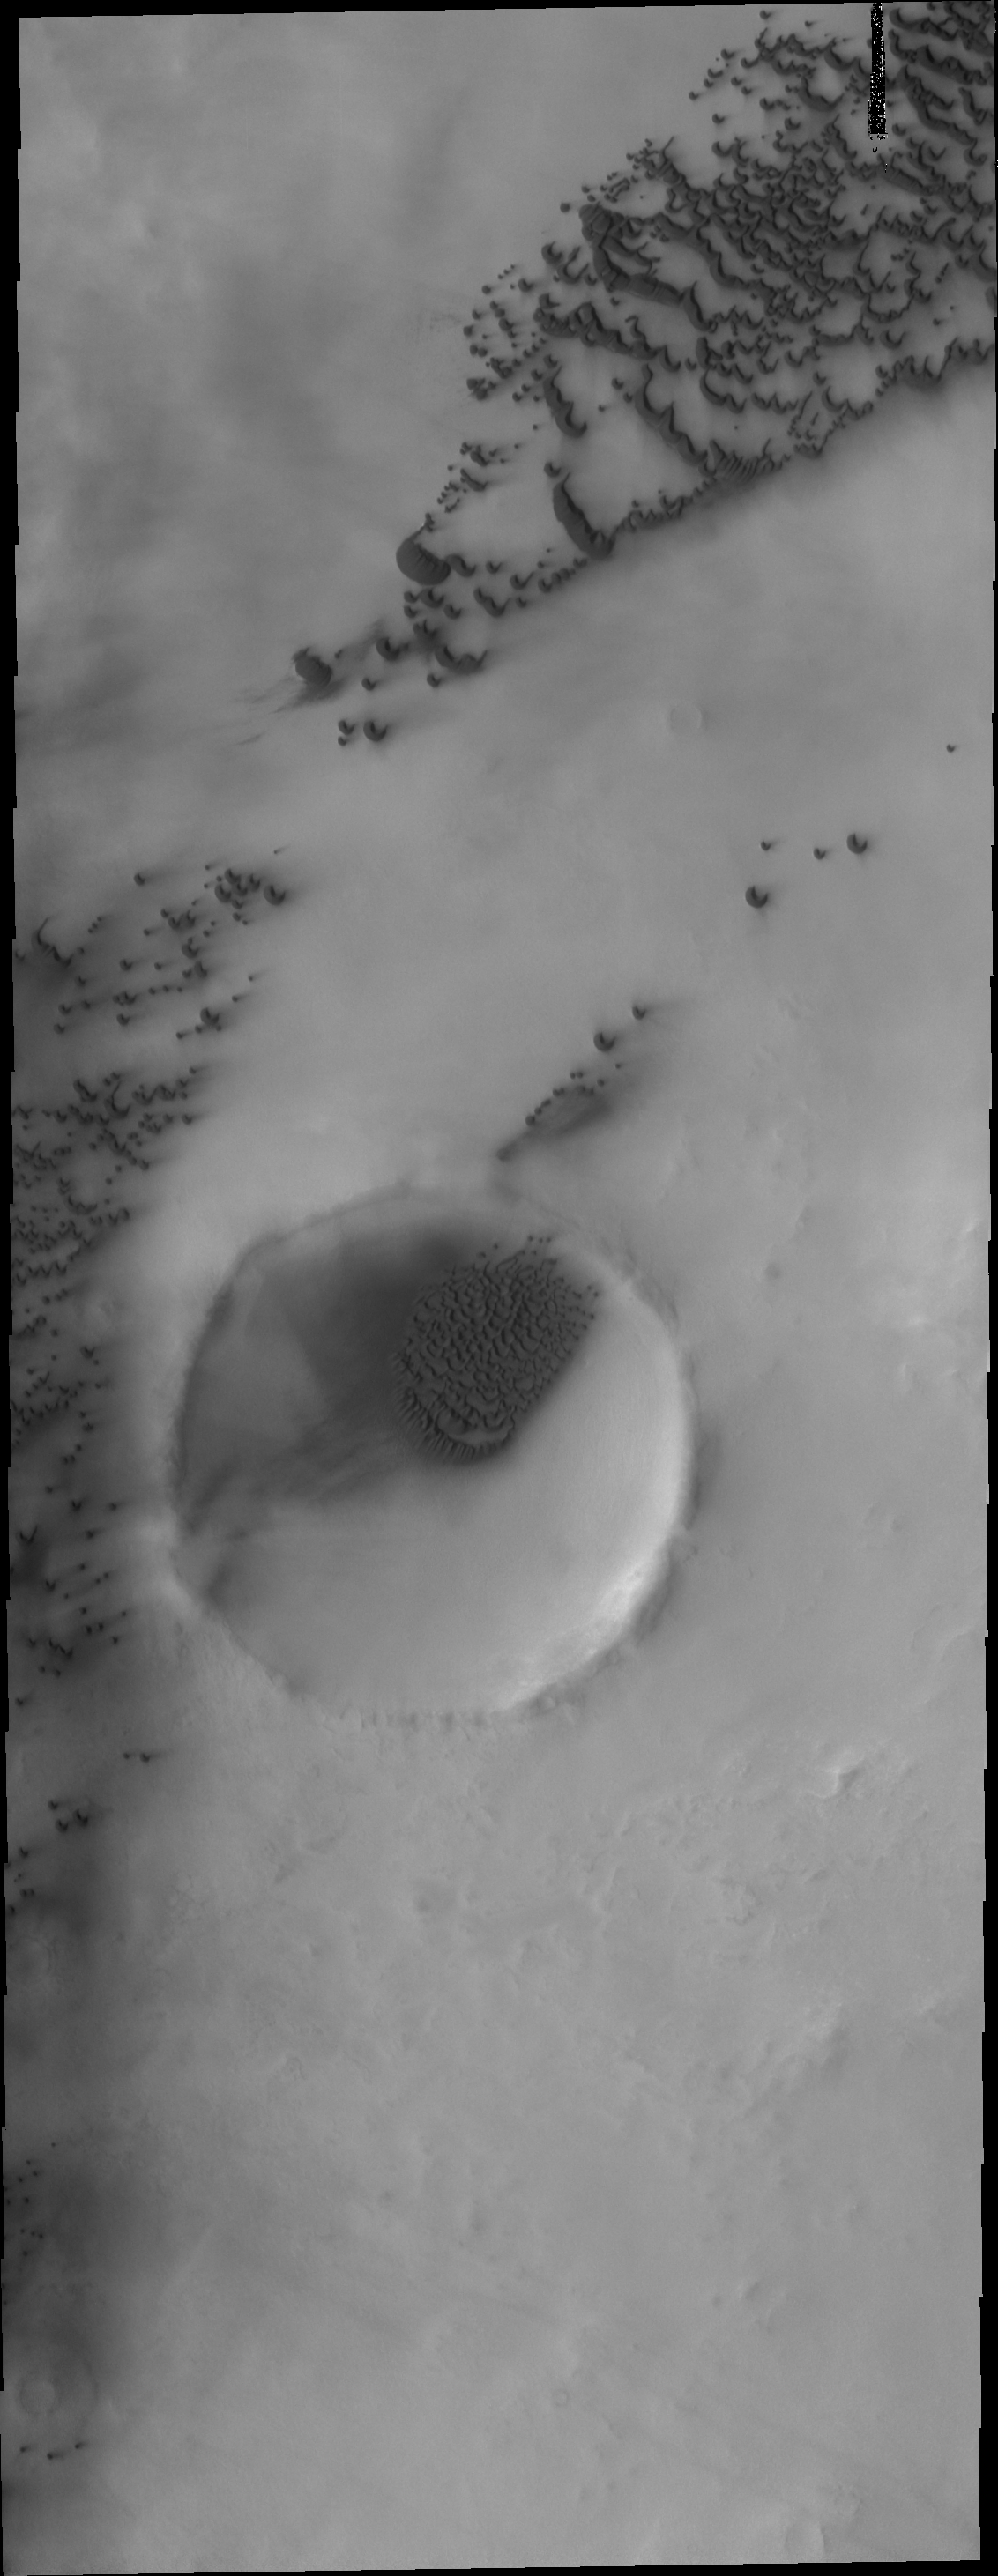

Polar Dunes

The polar dunes in this image occur on the plains and within the unnamed crater.

Image information: VIS instrument. Latitude 76.2N, Longitude 90.7E. 20 meter/pixel resolution.

Please see the THEMIS Data Citation Note for details on crediting THEMIS images.

Note: this THEMIS visual image has not been radiometrically nor geometrically calibrated for this preliminary release. An empirical correction has been performed to remove instrumental effects. A linear shift has been applied in the cross-track and down-track direction to approximate spacecraft and planetary motion. Fully calibrated and geometrically projected images will be released through the Planetary Data System in accordance with Project policies at a later time.

NASA’s Jet Propulsion Laboratory manages the 2001 Mars Odyssey mission for NASA’s Office of Space Science, Washington, D.C. The Thermal Emission Imaging System (THEMIS) was developed by Arizona State University, Tempe, in collaboration with Raytheon Santa Barbara Remote Sensing. The THEMIS investigation is led by Dr. Philip Christensen at Arizona State University. Lockheed Martin Astronautics, Denver, is the prime contractor for the Odyssey project, and developed and built the orbiter. Mission operations are conducted jointly from Lockheed Martin and from JPL, a division of the California Institute of Technology in Pasadena.

Credit: NASA/JPL/ASU